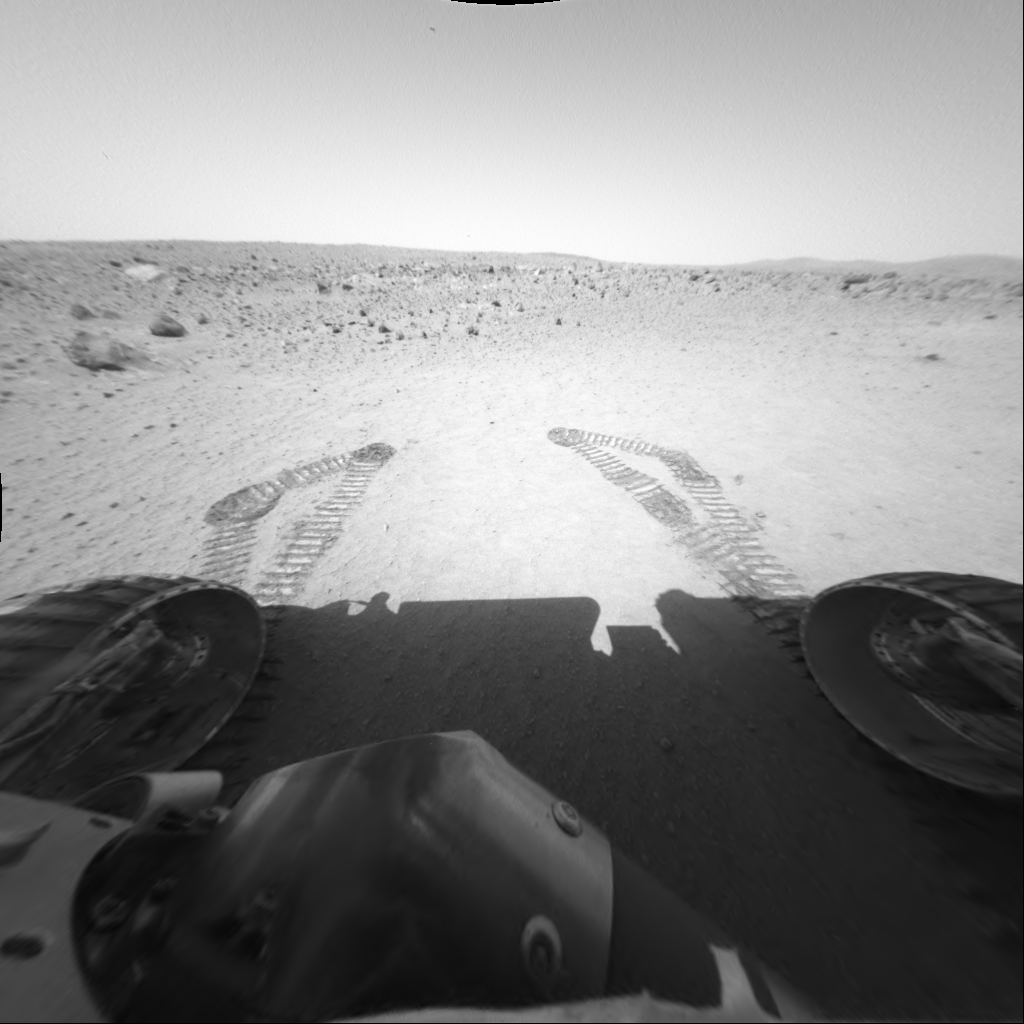

Spirit Does a “Jig” at Laguna Hollow

This front hazard-avoidance image taken by the Mars Exploration Rover Spirit on sol 45 shows Spirit in its new location after a drive totaling about 20 meters (65.6 feet). The circular depression that Spirit is in, dubbed “Laguna Hollow,” was most likely formed by a small impact.

Scientists were interested in reaching Laguna Hollow because of the location’s abundance of very fine, dust-like soil. The fine material could be atmospheric dust that has settled into the depression, or a salt-based material that causes crusts in the soils and coating on rocks. Either way, scientists hope to be able to characterize the material and broaden their understanding of this foreign world.

To help scientists get a better look at the variations in the fine-grained dust at different depths, controllers commanded Spirit to “jiggle” its wheels in the soil before backing away to a distance that allows the area to be reached with the robotic arm. Spirit will likely spend part of sol 46 analyzing this area with the instruments on its robotic arm.

Credit: NASA/JPL